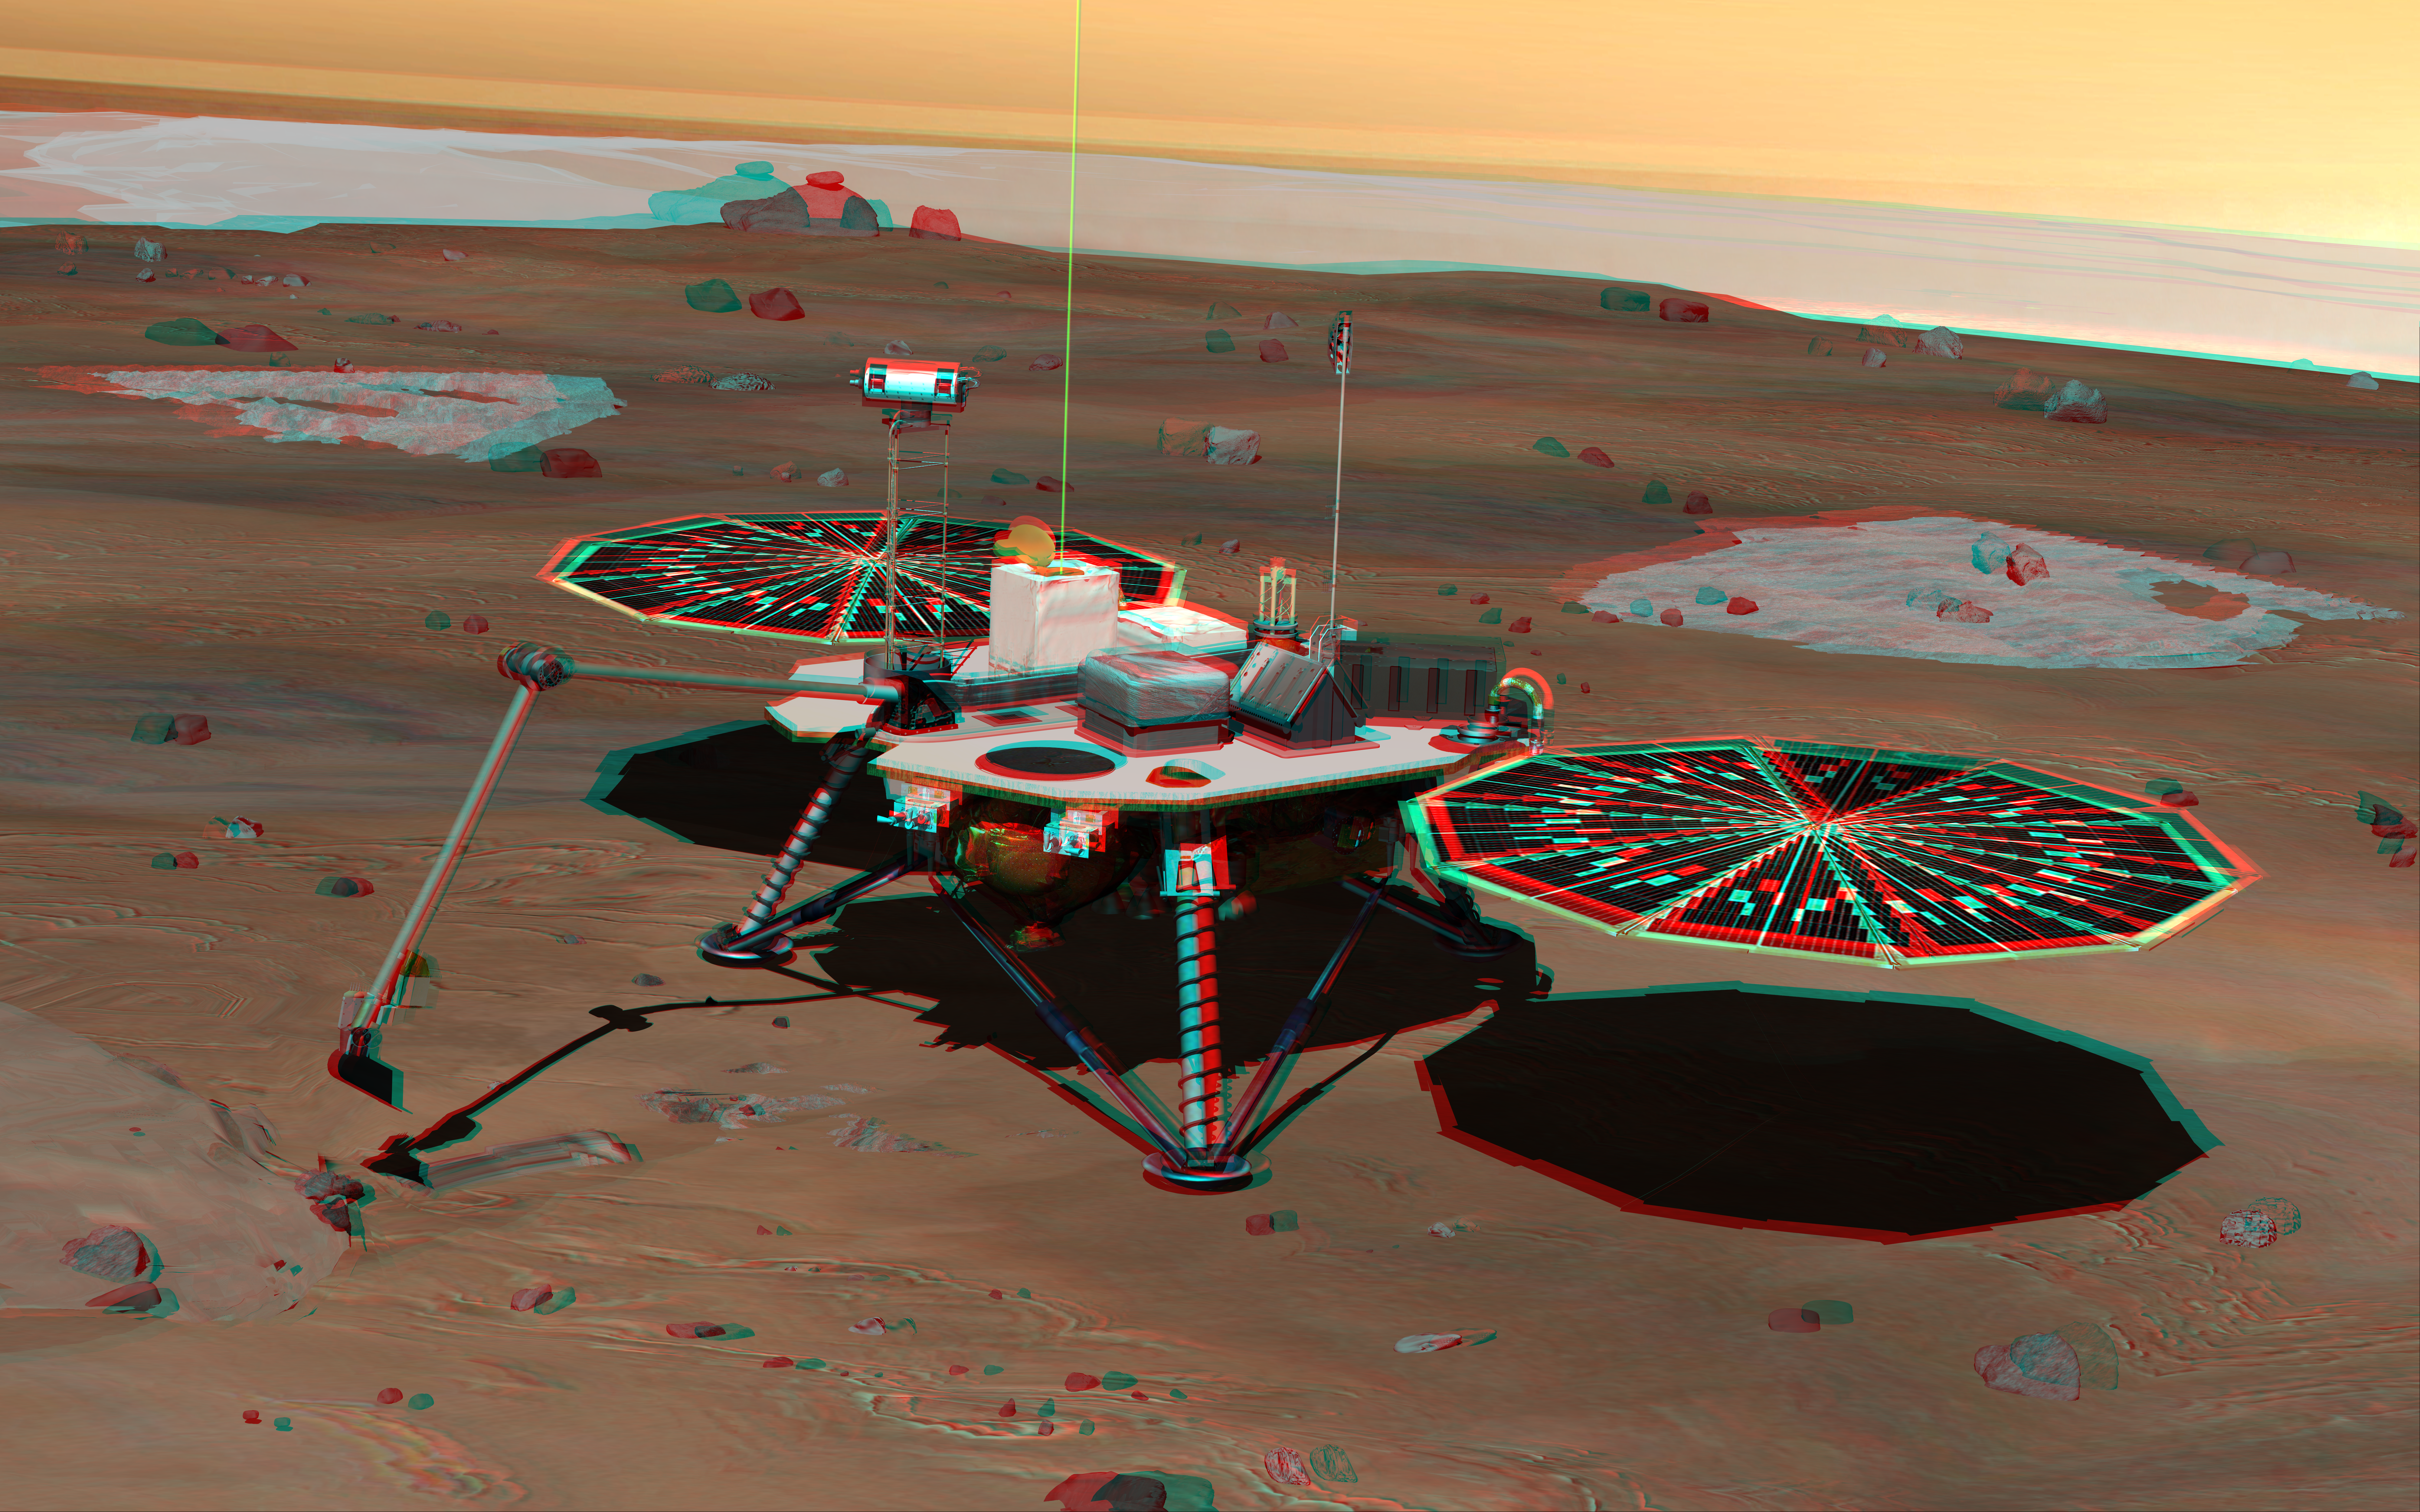

Phoenix Lander on Mars (Stereo)

NASA’s Phoenix Mars Lander monitors the atmosphere overhead and reaches out to the soil below in this stereo illustration of the spacecraft fully deployed on the surface of Mars. The image appears three-dimensional when viewed through red-green stereo glasses.

Phoenix has been assembled and tested for launch in August 2007 from Cape Canaveral Air Force Station, Fla., and for landing in May or June 2008 on an arctic plain of far-northern Mars. The mission responds to evidence returned from NASA’s Mars Odyssey orbiter in 2002 indicating that most high-latitude areas on Mars have frozen water mixed with soil within arm’s reach of the surface.

Phoenix will use a robotic arm to dig down to the expected icy layer. It will analyze scooped-up samples of the soil and ice for factors that will help scientists evaluate whether the subsurface environment at the site ever was, or may still be, a favorable habitat for microbial life. The instruments on Phoenix will also gather information to advance understanding about the history of the water in the icy layer. A weather station on the lander will conduct the first study Martian arctic weather from ground level.

The vertical green line in this illustration shows how the weather station on Phoenix will use a laser beam from a lidar instrument to monitor dust and clouds in the atmosphere. The dark “wings” to either side of the lander’s main body are solar panels for providing electric power.

The Phoenix mission is led by Principal Investigator Peter H. Smith of the University of Arizona, Tucson, with project management at NASA’s Jet Propulsion Laboratory and development partnership with Lockheed Martin Space Systems, Denver. International contributions for Phoenix are provided by the Canadian Space Agency, the University of Neuchatel (Switzerland), the University of Copenhagen (Denmark), the Max Planck Institute (Germany) and the Finnish Meteorological institute. JPL is a division of the California Institute of Technology in Pasadena.

Photojournal Note: As planned, the Phoenix lander, which landed May 25, 2008 23:53 UTC, ended communications in November 2008, about six months after landing, when its solar panels ceased operating in the dark Martian winter.

Credit: NASA/JPL/UA/Lockheed Martin